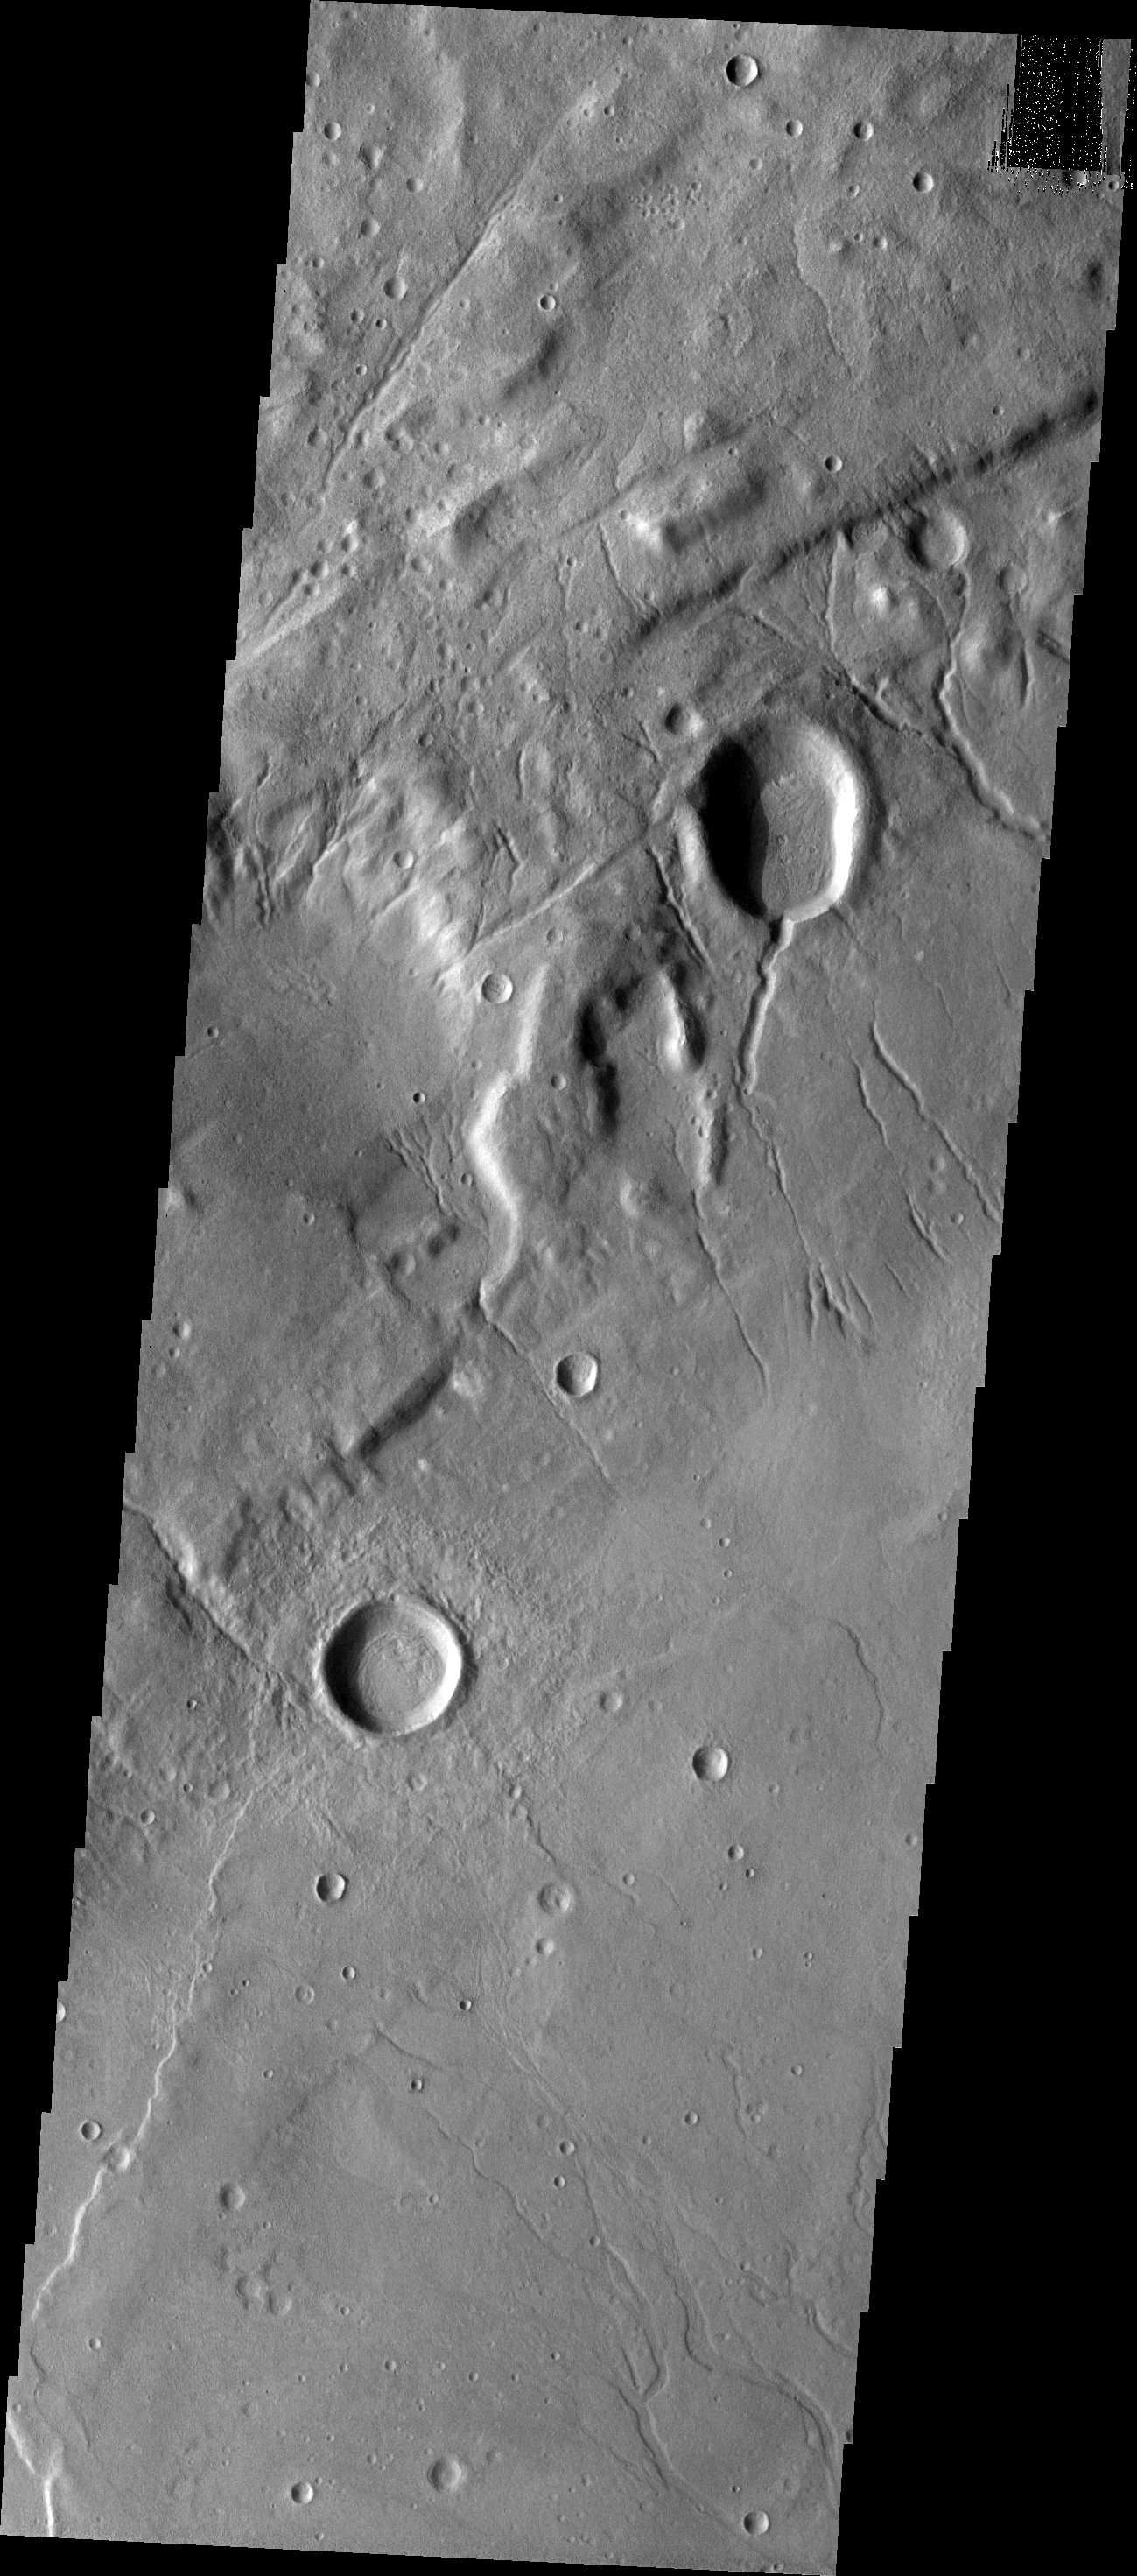

Channels

V31793006 No Description Given.

Image information: VIS instrument. Latitude -38.8N, Longitude 199.8E. 17 meter/pixel resolution.

Please see the THEMIS Data Citation Note for details on crediting THEMIS images.

Note: this THEMIS visual image has not been radiometrically nor geometrically calibrated for this preliminary release. An empirical correction has been performed to remove instrumental effects. A linear shift has been applied in the cross-track and down-track direction to approximate spacecraft and planetary motion. Fully calibrated and geometrically projected images will be released through the Planetary Data System in accordance with Project policies at a later time.

NASA’s Jet Propulsion Laboratory manages the 2001 Mars Odyssey mission for NASA’s Office of Space Science, Washington, D.C. The Thermal Emission Imaging System (THEMIS) was developed by Arizona State University, Tempe, in collaboration with Raytheon Santa Barbara Remote Sensing. The THEMIS investigation is led by Dr. Philip Christensen at Arizona State University. Lockheed Martin Astronautics, Denver, is the prime contractor for the Odyssey project, and developed and built the orbiter. Mission operations are conducted jointly from Lockheed Martin and from JPL, a division of the California Institute of Technology in Pasadena.

Credit: NASA/JPL/ASU